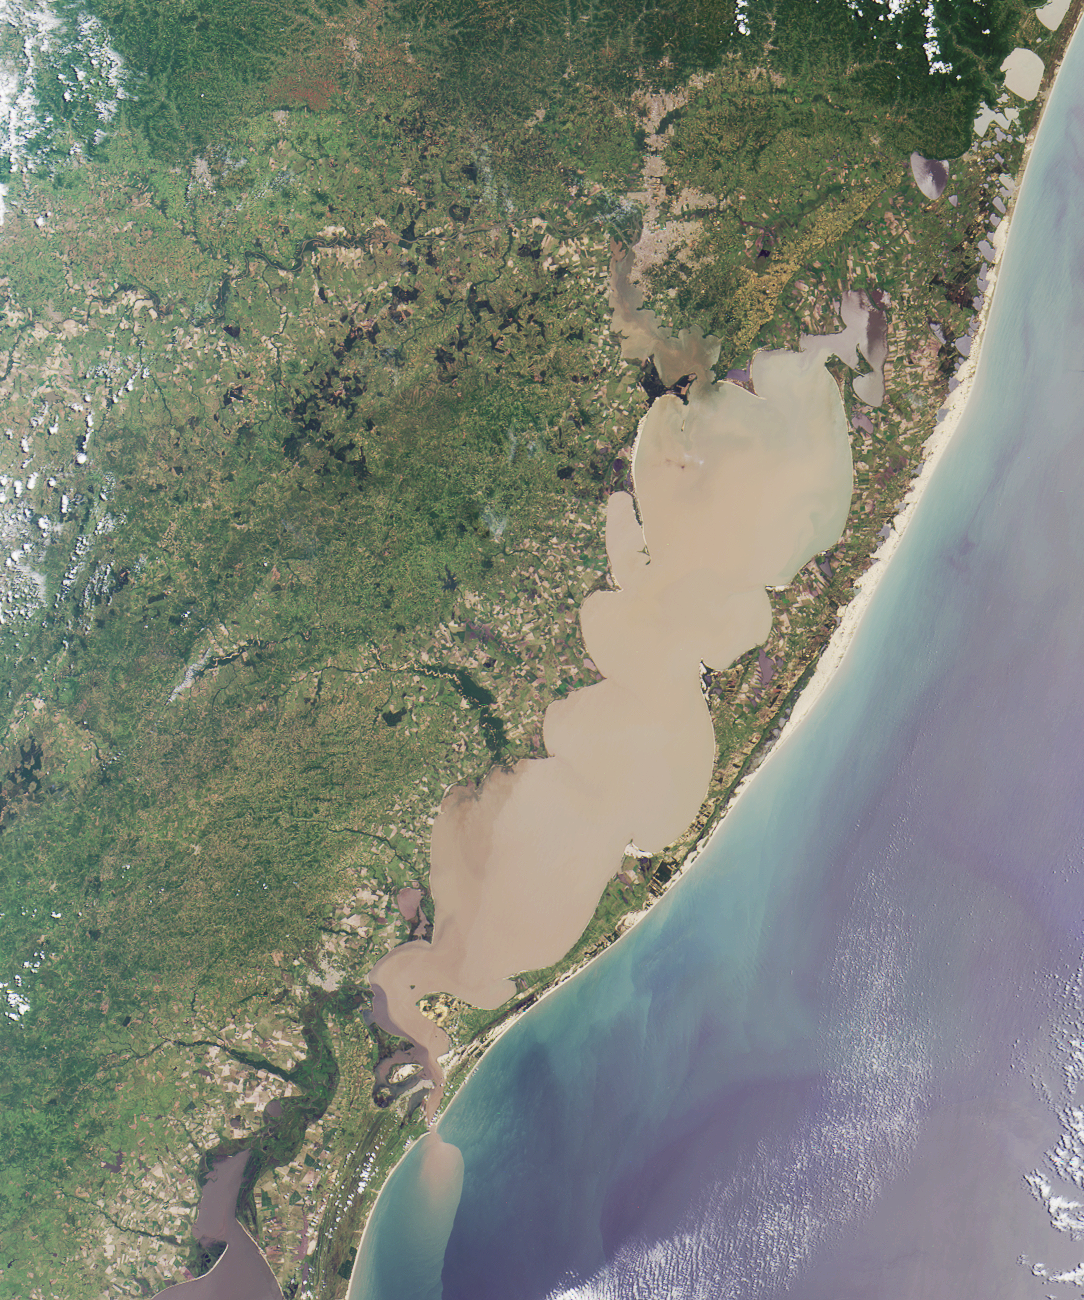

Where on Earth…? MISR Mystery Image Quiz #6:Lagoa dos Patos

The “Lagoa dos Patos,” in the Brazilian state of Rio Grande do Sul, translates to “the Duck Lagoon.” It was named by 16th century Jesuit settlers, who asked the King of Spain to grant them title to the lagoon so that they could breed ducks. The King consented, but revoked his edict when he discovered that the “duck-pond” (measuring about 14,000 square kilometers) was one of the largest lagoonal systems in the world.

The answers to this quiz appear in blue below each question.

1. The large lagoon in the image is named for a particular type of bird. Name the bird.

The “Lagoa dos Patos,” in the Brazilian state of Rio Grande do Sul, translates to “the Duck Lagoon”. It was named by 16th century Jesuit settlers, who asked the King of Spain to grant them title to the lagoon so that they could breed ducks. The King consented, but revoked his edict when he discovered that the “duck-pond” (measuring about 14,000 square kilometers) was one of the largest lagoonal systems in the world.

2. Note the sediment plume emanating from the southern end of the lagoon. Sailors in the 16th century imagined this outlet to be the mouth of a large river. What did they call the river?

Early Portuguese explorers mistook the entrance to the lagoon for the mouth of a great river and called it the Rio Grande.

3. A series of wave-like points and curls form “cusps” on the inner shores of the lagoon. Which ONE of the following is most responsible for the formation of these cusps?
A. Violent storm impacts on erosion and accretion
B. Wind and tide-driven sediment transport and circulation
C. Tectonic folding associated with nearby mountain ridges
D. Bathymetric effects of dredging operations

Answer: B
The lagoon’s characteristics change with short-term tide-induced cyclic perturbations, and with longer term large scale meteorological conditions. The distinctive wavelike “cusps” along the inner shores result from the circulation, erosion and accumulation of sediments driven by wind and tidal action.

4. True or false: Changes in regional precipitation associated with large scale atmospheric circulation patterns have no effect on the salinity of the lagoon’s water.

Answer: FALSE
The El Niño Southern Oscillation (ENSO) circulation affects precipitation amount and continental runoff, thereby changing the contents of the lagoon waters. High rainfall and increased freshwater discharge of El Niño correspond with elevated dissolved nutrient concentrations and increased phytoplankton growth. La Niña years are dry, and low rainfall reduces the freshwater recharge to the lagoon, causing an increase in salinity.

5. Which one of these is NOT distributed within the area covered by this image?
A. Ruppia maritima
B. Chelonia mydas
C. Tapirus bairdii
D. Microcystis aeruginosa

Answer: C
Occasional blooms of toxic cyanobacteria (Microcystis aeruginosa), have been registered in the lagoon when nutrient concentrations are elevated. A number of reeds and grasses are important to the lagoon estuary, including widgeon grass (Ruppia maritima) which reaches peak production during summer. Sea turtles (Chelonia mydas) can be found in the lagoon during spring and summer. Although the lowland tapir (Tapirus terrestris) is found in some parts of Rio Grande do Sul, the Baird’s tapir (Tapirus bairdii), is not distributed within the image area (it is restricted to Central America).

MISR was built and is managed by NASA’s Jet Propulsion Laboratory, Pasadena, CA, for NASA’s Office of Earth Science, Washington, DC. The Terra satellite is managed by NASA’s Goddard Space Flight Center, Greenbelt, MD. JPL is a division of the California Institute of Technology.

Credit: NASA/GSFC/LaRC/JPL, MISR Team